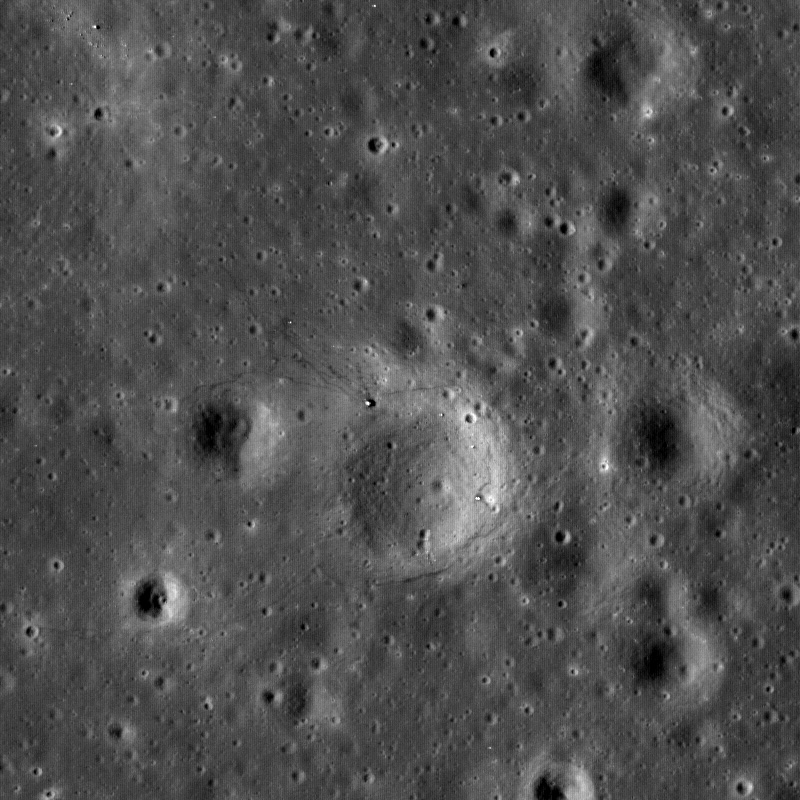

First Look: Apollo 12 and Surveyor 3

First look at Apollo 12 landing site, the Lunar Module descent stage, Experiment package (ALSEP) and Surveyor 3 spacecraft are all visible along with astronaut tracks (unmarked arrows). Image is 824 meters wide, north up.

NASA’s Goddard Space Flight Center built and manages the mission for the Exploration Systems Mission Directorate at NASA Headquarters in Washington. The Lunar Reconnaissance Orbiter Camera was designed to acquire data for landing site certification and to conduct polar illumination studies and global mapping. Operated by Arizona State University, the LROC facility is part of the School of Earth and Space Exploration (SESE). LROC consists of a pair of narrow-angle cameras (NAC) and a single wide-angle camera (WAC). The mission is expected to return over 70 terabytes of image data.

Credit: NASA/GSFC/Arizona State University